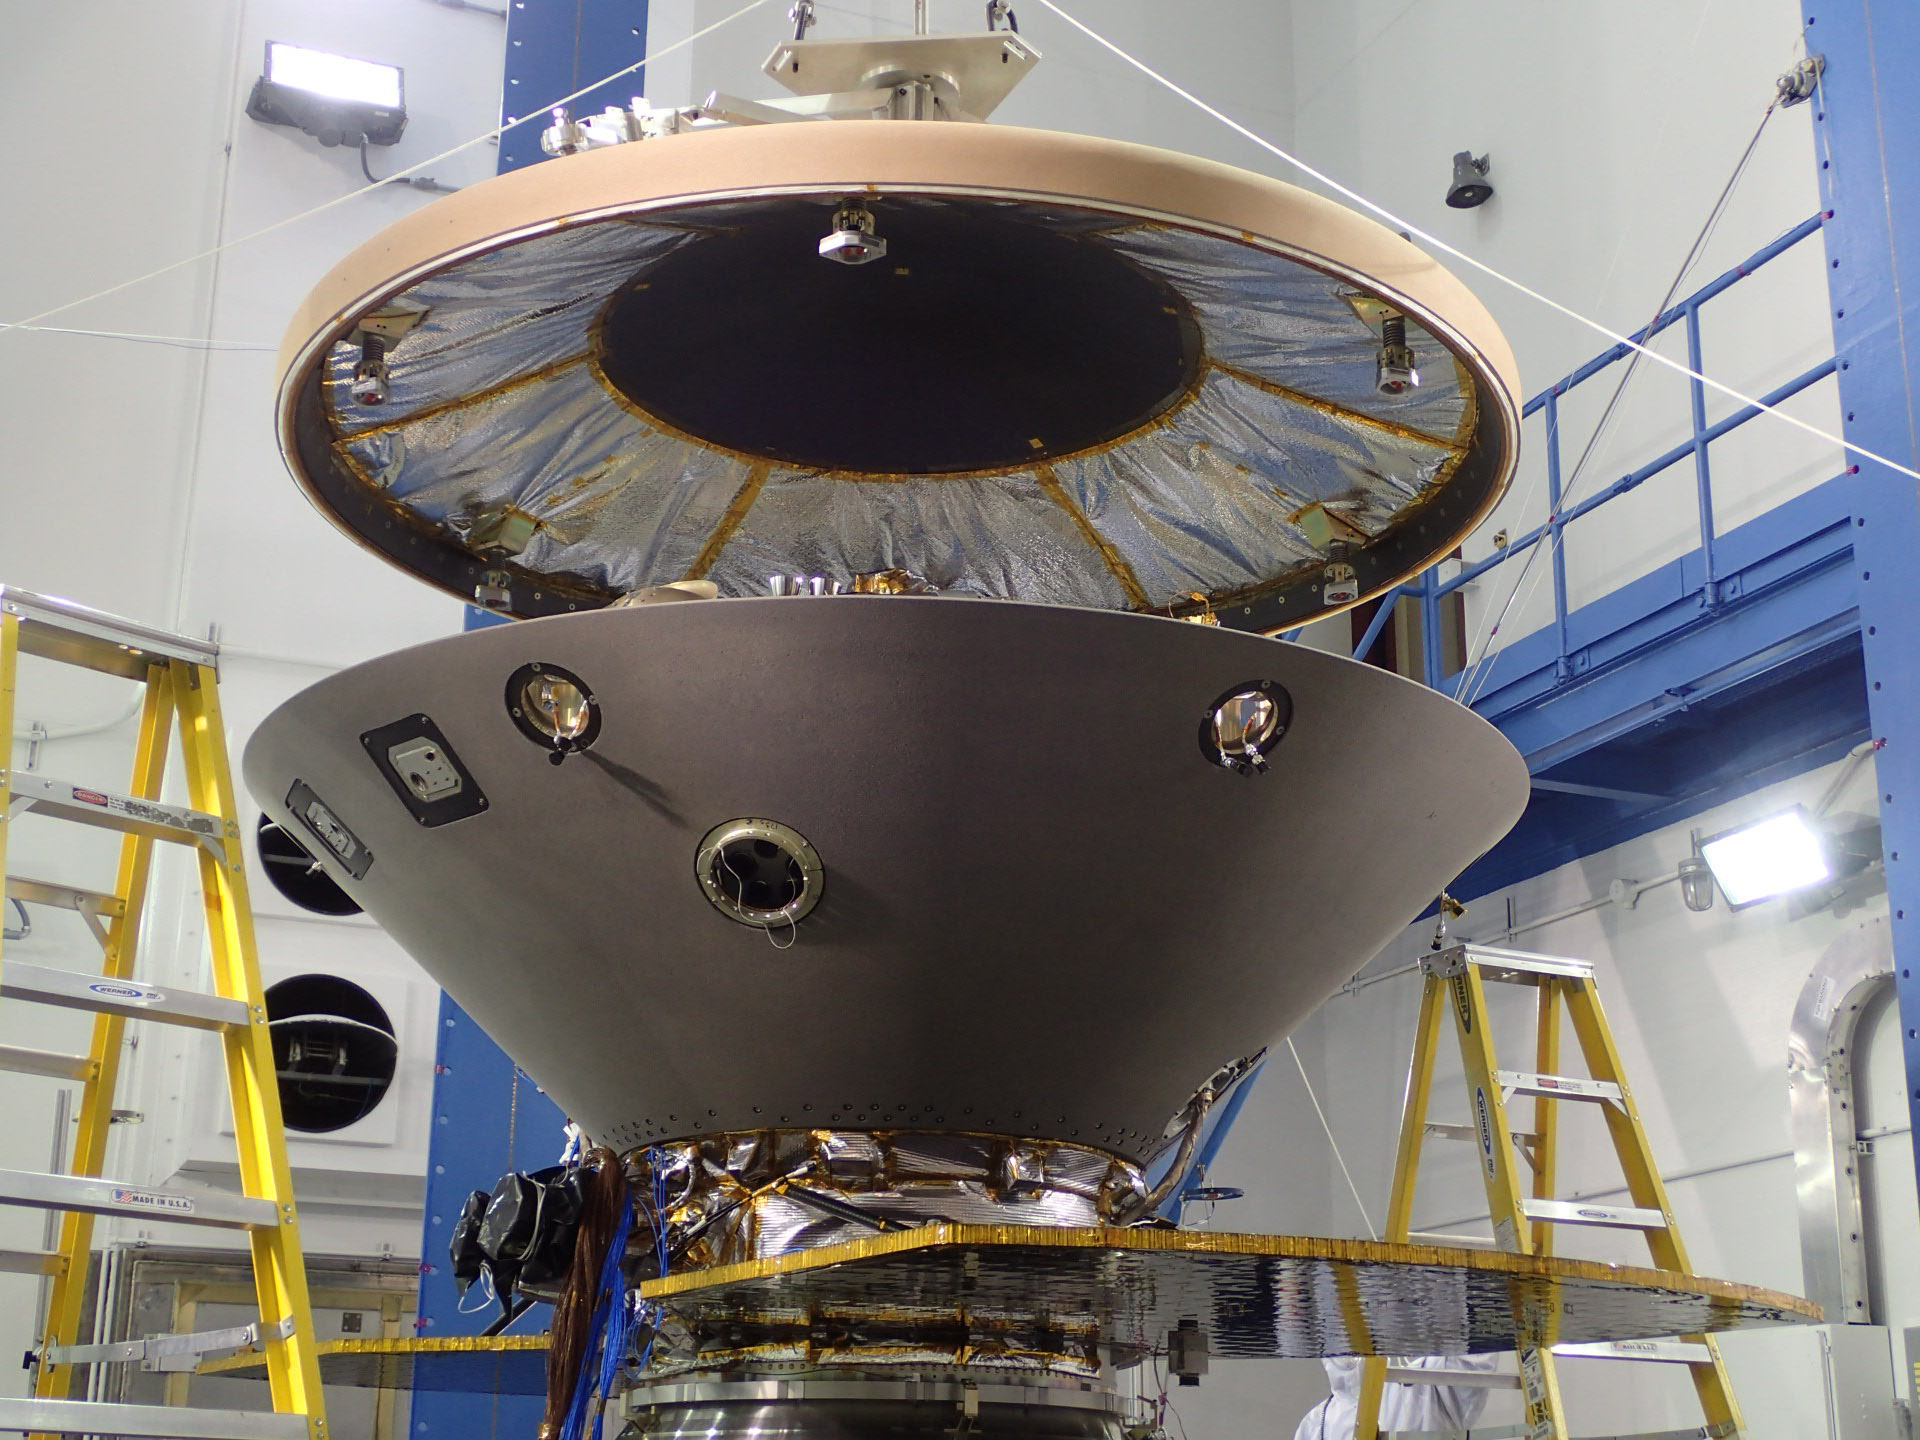

InSight Aeroshell Coming Together

The heat shield is suspended above the rest of the InSight spacecraft in this image taken July 13, 2015, in a spacecraft assembly clean room at Lockheed Martin Space Systems, Denver. The gray cone is the back shell, which together with the heat shield forms a protective aeroshell around the stowed InSight lander. The photo was taken during preparation for vibration testing of the spacecraft.

InSight, for Interior Exploration Using Seismic Investigations, Geodesy and Heat Transport, is scheduled for launch in March 2016 and landing in September 2016. It will study the deep interior of Mars to advance understanding of the early history of all rocky planets, including Earth.

The InSight Project is managed by NASA’s Jet Propulsion Laboratory, Pasadena, California, for the NASA Science Mission Directorate, Washington. Lockheed Martin is building and testing the spacecraft. InSight is part of NASA’s Discovery Program, which is managed by NASA’s Marshall Space Flight Center in Huntsville, Alabama.

Credit: NASA/JPL-Caltech/Lockheed Martin